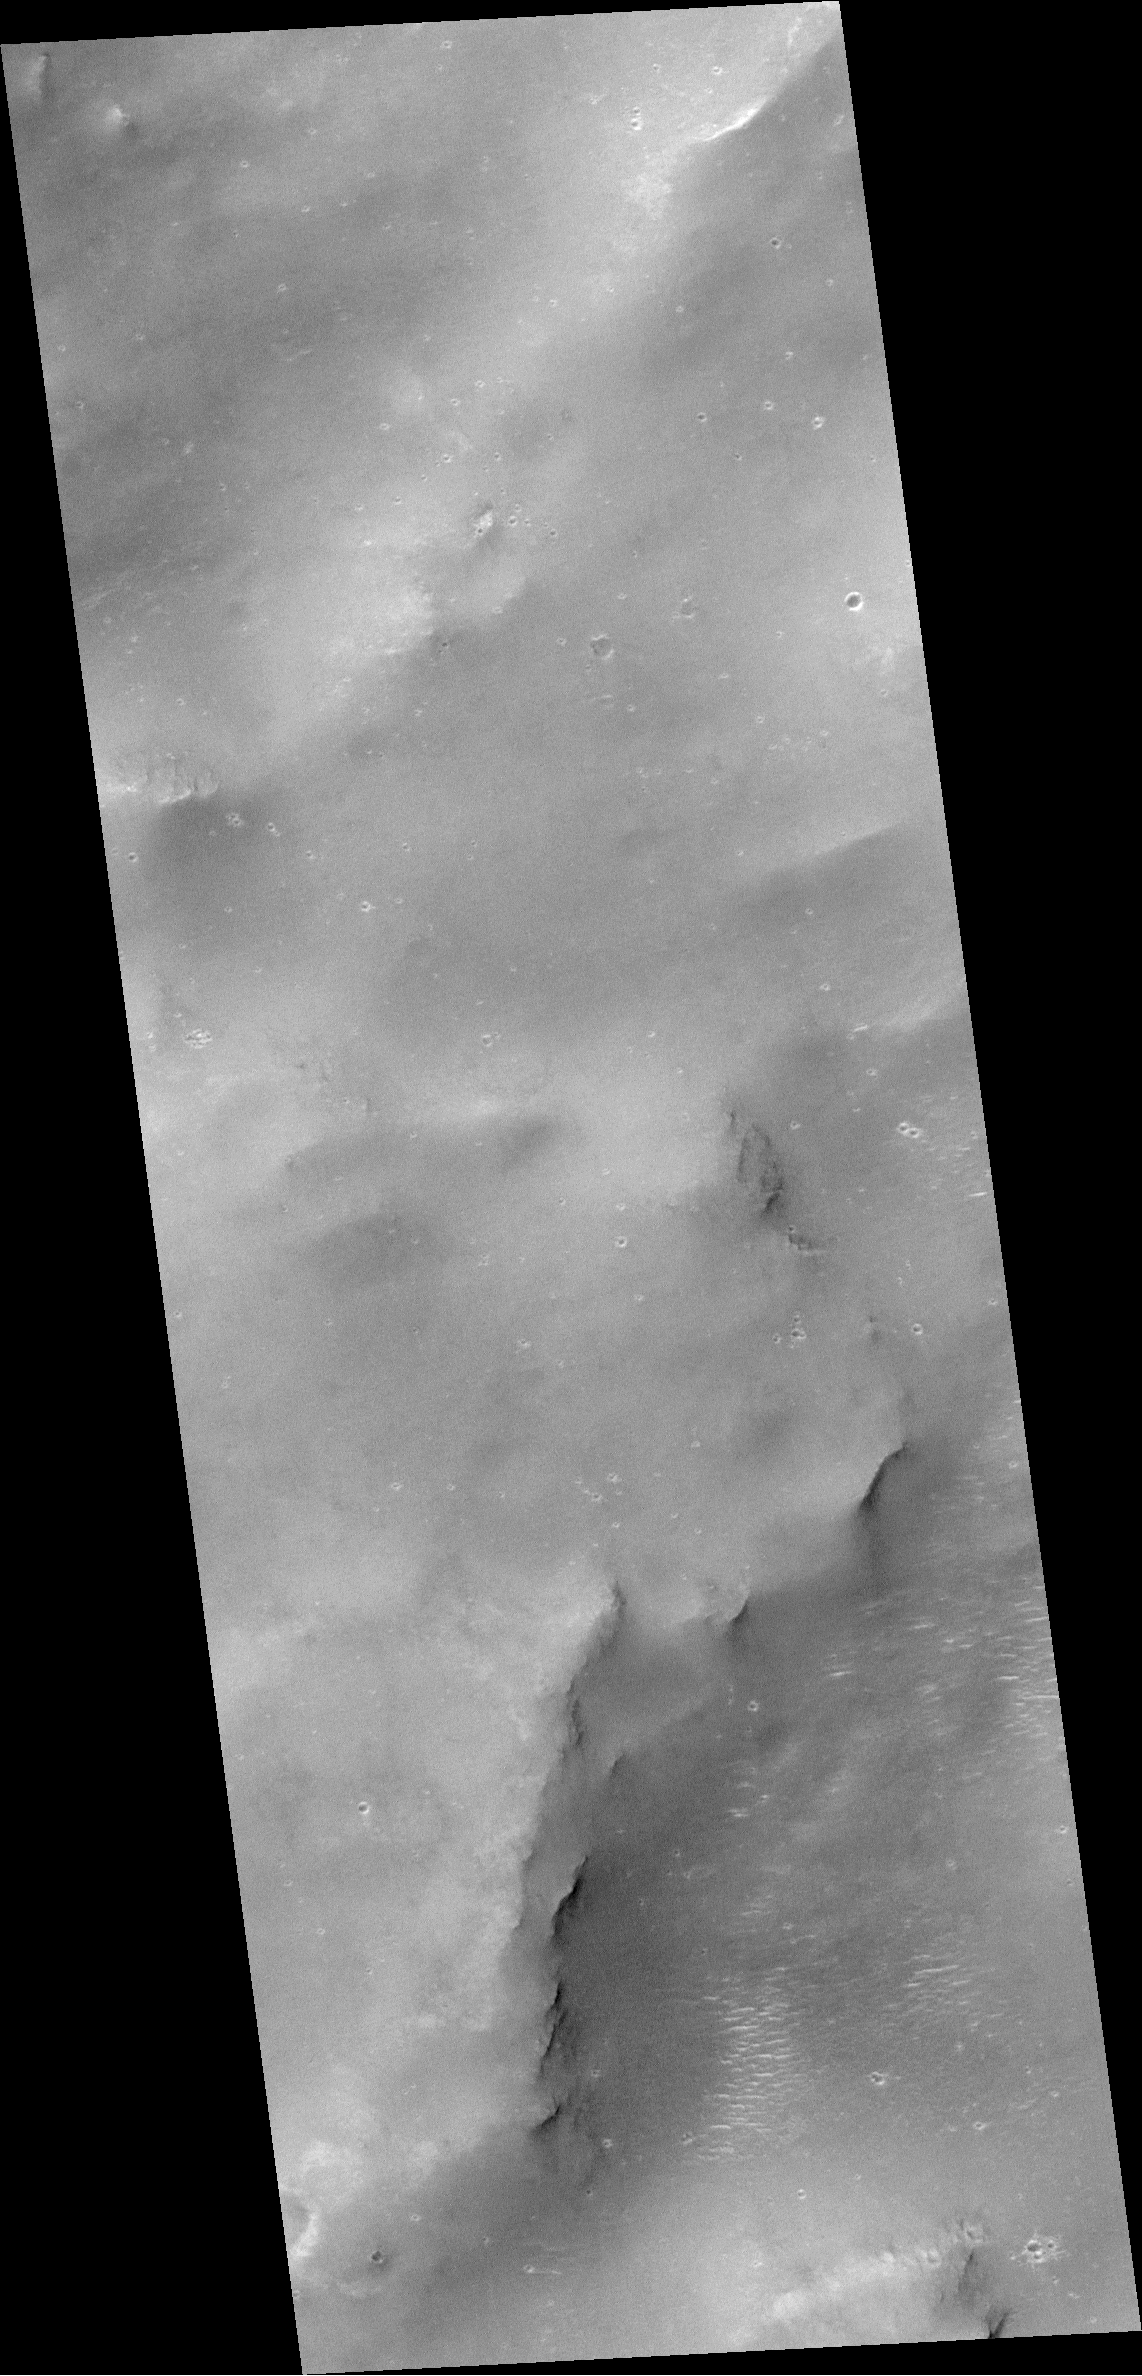

Mars Global Surveyor MOC Celebrates 2 Years in Orbit!

It seems like only yesterday. Mars Global Surveyor (MGS) first reached the red planet two years ago on September 11, 1997 (Pacific Daylight Time). The very first high resolution picture acquired by the Mars Orbiter Camera (MOC) was obtained on the spacecraft’s third orbit on September 15, 1997. This first picture was also the first twilight image obtained by MOC — the sun had already set and was about 1°below the local horizon. Scattering of sunlight reflected off airborne dust allowed a small portion of the floor of Lasswitz Crater — a 122 km (76 mi) diameter basin located at 9.4°S, 221.6°W — to be seen by the MOC on this first of many thousands of images that were to be obtained. The MGS spacecraft flew over Lasswitz Crater again on July 9, 1999 — almost 1 martian year later. The new image taken by MOC had much better viewing conditions — the sun was in a 2 p.m. configuration, the camera was in focus, and the spacecraft altitude was low enough that the picture obtained has a resolution of about 1.8 meters (6 feet) per pixel.

Figure 177-A (left) shows Lasswitz Crater as it appeared on July 9, 1999. Sunlight illuminated the scene from the upper left. The two white boxes indicate the locations of the very first MOC narrow angle image taken from orbit around Mars(15 SEPT 97) and a higher-resolution view taken during a recent Mapping Phase orbit (09 JULY 99). The picture was taken by the MOC red wide angle camera at the same time that the 09 JULY 99 narrow angle frame was acquired. The picture has been map-projected so that north is up.

Figure 177-E (right) shows the September 1997 image overlain by the July 1999 image (darker inset) to show where the more recent image is located within the earlier view. North is up and illumination is from the left. The larger image covers an area approximately 5.5 km (3.4 miles) wide and 12 km (7.5 miles) long. The smaller view is 1.5 km (0.9 mi) wide.

For more information click here.

Malin Space Science Systems and the California Institute of Technology built the MOC using spare hardware from the Mars Observer mission. MSSS operates the camera from its facilities in San Diego, CA. The Jet Propulsion Laboratory’s Mars Surveyor Operations Project operates the Mars Global Surveyor spacecraft with its industrial partner, Lockheed Martin Astronautics, from facilities in Pasadena, CA and Denver, CO.

Credit: NASA/JPL/MSSS